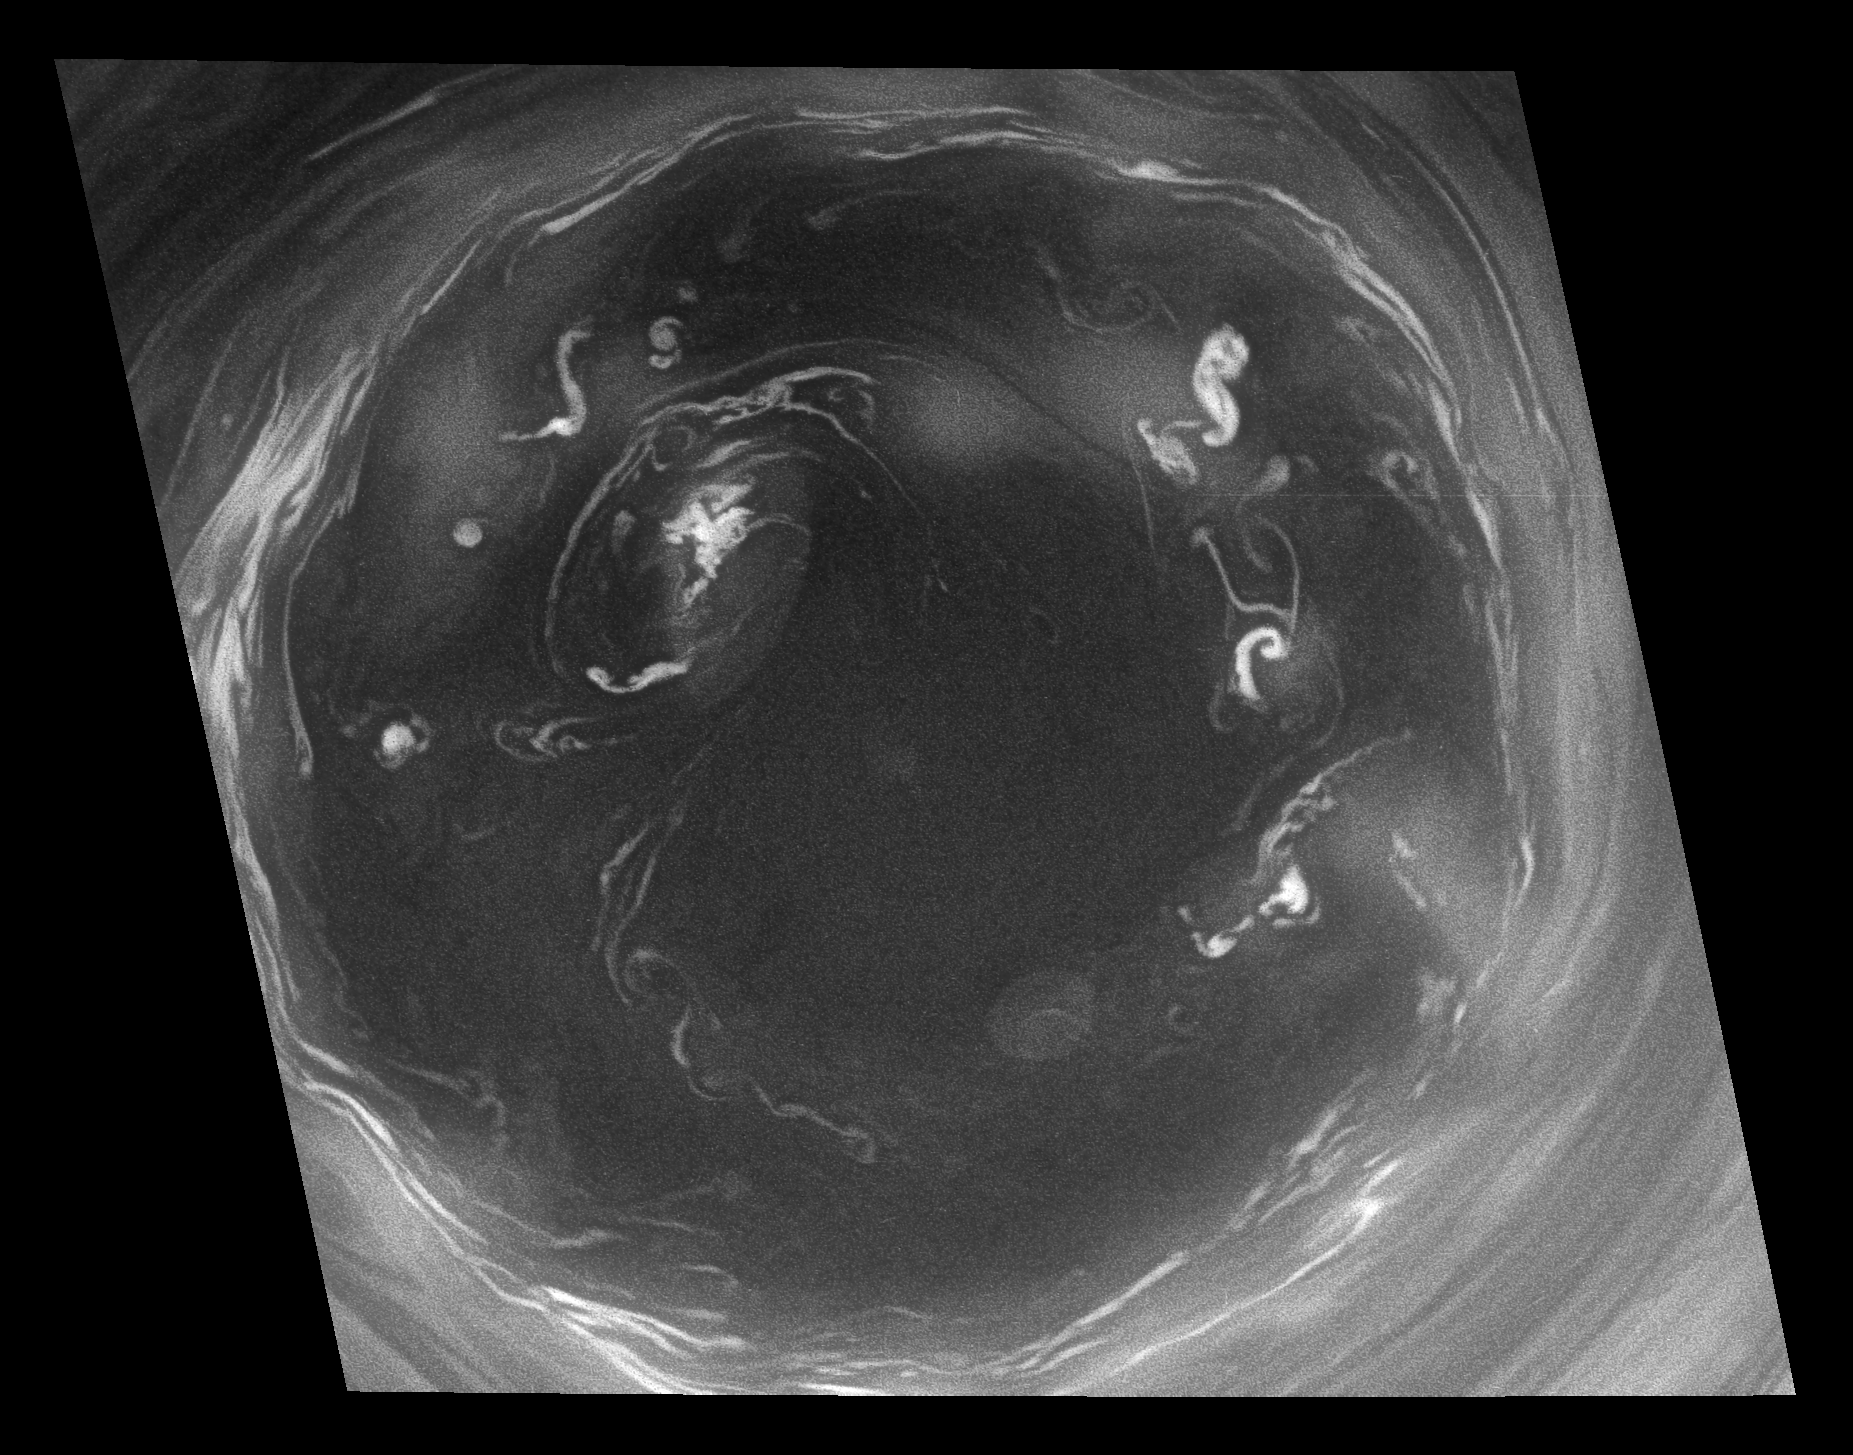

Convection in Saturn’s Southern Vortex

This detailed Cassini view of the monstrous vortex at Saturn’s south pole provides valuable insight about the mechanisms that power the planet’s atmosphere.

This view is 10 times more detailed than any previous image of the polar vortex. See PIA11103 for a more oblique, wide-angle view that provides context for this close-up.

Previous images revealed an outer ring of high clouds surrounding a region previously thought to be mostly clear air interspersed with a few puffy clouds that circulate around the center. This new image shows that what looked like puffy clouds at lower resolution are actually vigorous convective storms that form yet another distinct, inner ring. In other words, they are deep convective structures seen through the atmospheric haze. One of the deeper structures (at the 10 o’clock position) has punched through to a higher altitude and created its own little vortex. The ring is similar to the eyewall of a terrestrial hurricane, but much larger. The clear air there is warm, like the eye of a terrestrial hurricane, but on Saturn it is locked to the pole, whereas a terrestrial hurricane drifts around.

Convective structures are small regions of intense upwelling air, but the clear air of the vortex eye indicates that this is generally an area of downwelling. Convection is an important part of the planet’s energy budget because the warm upwelling air carries heat from the interior. In a terrestrial hurricane, the convection occurs in the eyewall. Here it seems to occur in the eye as well. The camera filter used for this image captures light at wavelengths where atmospheric gases like methane are fairly transparent, allowing for detailed views of deep cloud features. Other filters (see PIA09859) use light that is strongly absorbed by methane gas; the light bounces off the high clouds, making them visible, but gets absorbed before it reaches the low clouds. Such “methane-band” images of the south polar vortex reveal that the convective clouds do not reach up to the base of the stratosphere, as convective clouds on Earth do. This view was acquired from 56 degrees below the ringplane. The image has been digitally reprojected to show the scene as it would appear to an observer positioned directly above the pole.

The image was taken with the Cassini spacecraft narrow-angle camera on July 14, 2008, using a combination of two spectral filters sensitive to wavelengths of polarized visible light centered at 617 and infrared light centered at 750 nanometers. The view was obtained at a distance of approximately 392,000 kilometers (243,000 miles) from Saturn and at a sun-Saturn-spacecraft, or phase, angle of 60 degrees. Image scale is 2 kilometers (1 mile) per pixel.

The Cassini-Huygens mission is a cooperative project of NASA, the European Space Agency and the Italian Space Agency. The Jet Propulsion Laboratory, a division of the California Institute of Technology in Pasadena, manages the mission for NASA’s Science Mission Directorate, Washington, D.C. The Cassini orbiter and its two onboard cameras were designed, developed and assembled at JPL. The imaging operations center is based at the Space Science Institute in Boulder, Colo.

Credit: NASA/JPL/Space Science Institute